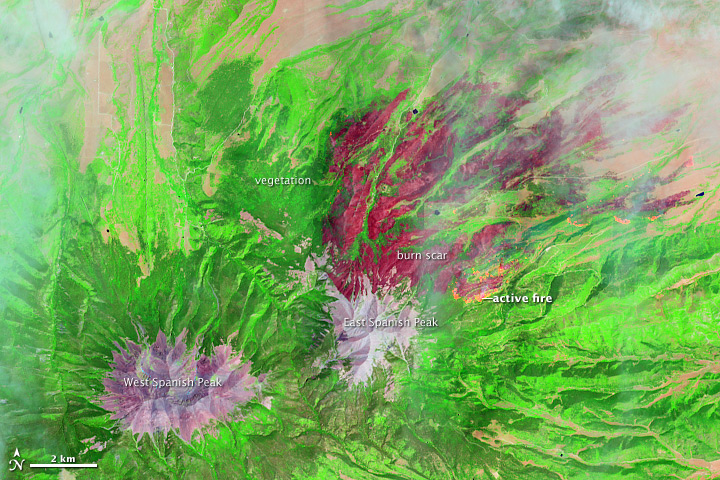

East Peak Fire Burn Scar, Colorado [annotated]

On June 22, 2013, the Operational Land Imager (OLI) on Landsat 8 captured this false-color image of the East Peak fire burning in southern Colorado near Trinidad. Burned areas appear dark red, while actively burning areas look orange. Dark green areas are forests; light green areas are grasslands. Lightning ignited the blaze on June 19, 2013. By June 25, it had burned nearly 13,500 acres (5,500 hectares). NASA Earth Observatory image by Jesse Allen and Robert Simmon, using Landsat data from the U.S. Geological Survey.

Credit: NASA Earth Observatory